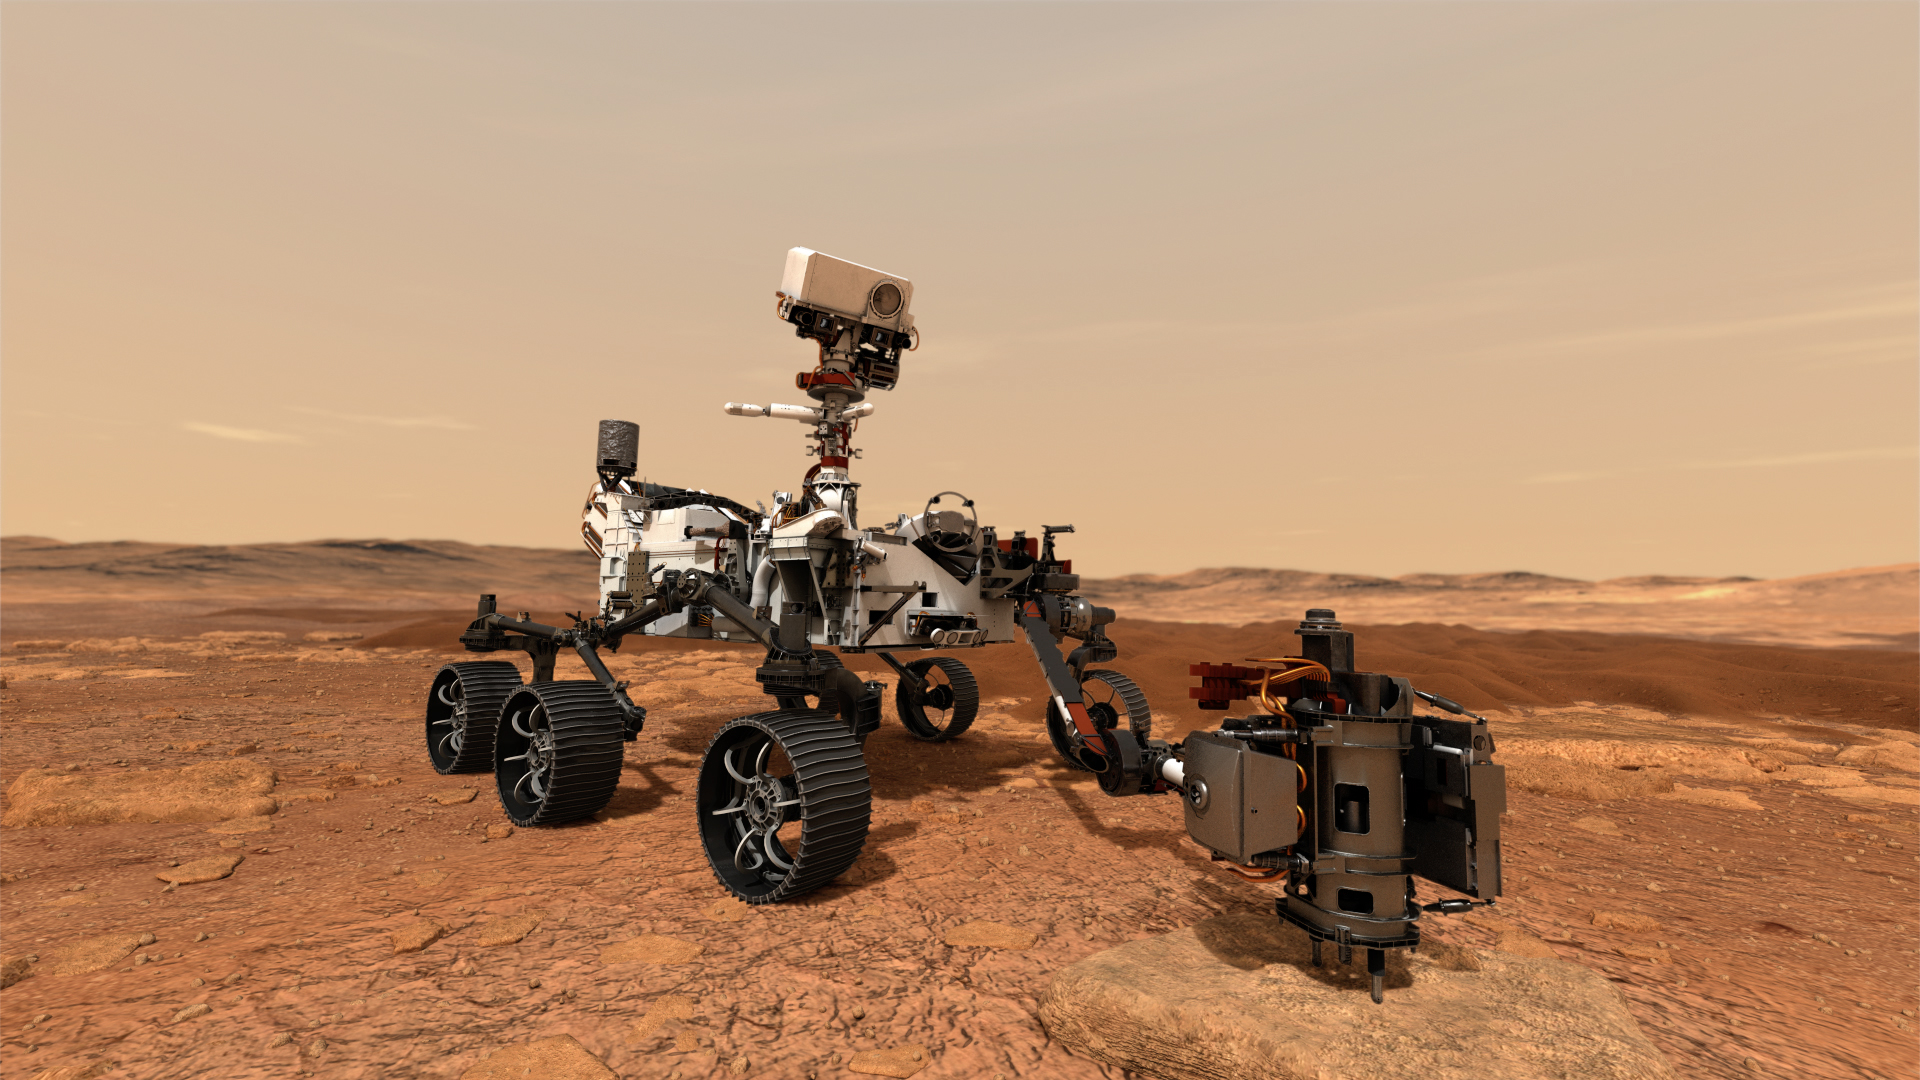

Mars 2020 Collecting Sample (Artist’s Concept)

In this illustration, NASA’s Mars 2020 rover uses its drill to core a rock sample on Mars.

Scheduled to launch in July 2020, the Mars 2020 rover represents the first leg of humanity’s first round trip to another planet. The rover will collect and store rock and soil samples on the planet’s surface that future missions will retrieve and return to Earth. NASA and the European Space Agency are solidifying concepts for a Mars sample return mission.

NASA’s Jet Propulsion Laboratory in Pasadena, California, is building and will manage operations of the Mars 2020 rover for NASA’s Science Mission Directorate at the agency’s headquarters in Washington.

Credit: NASA/JPL-Caltech